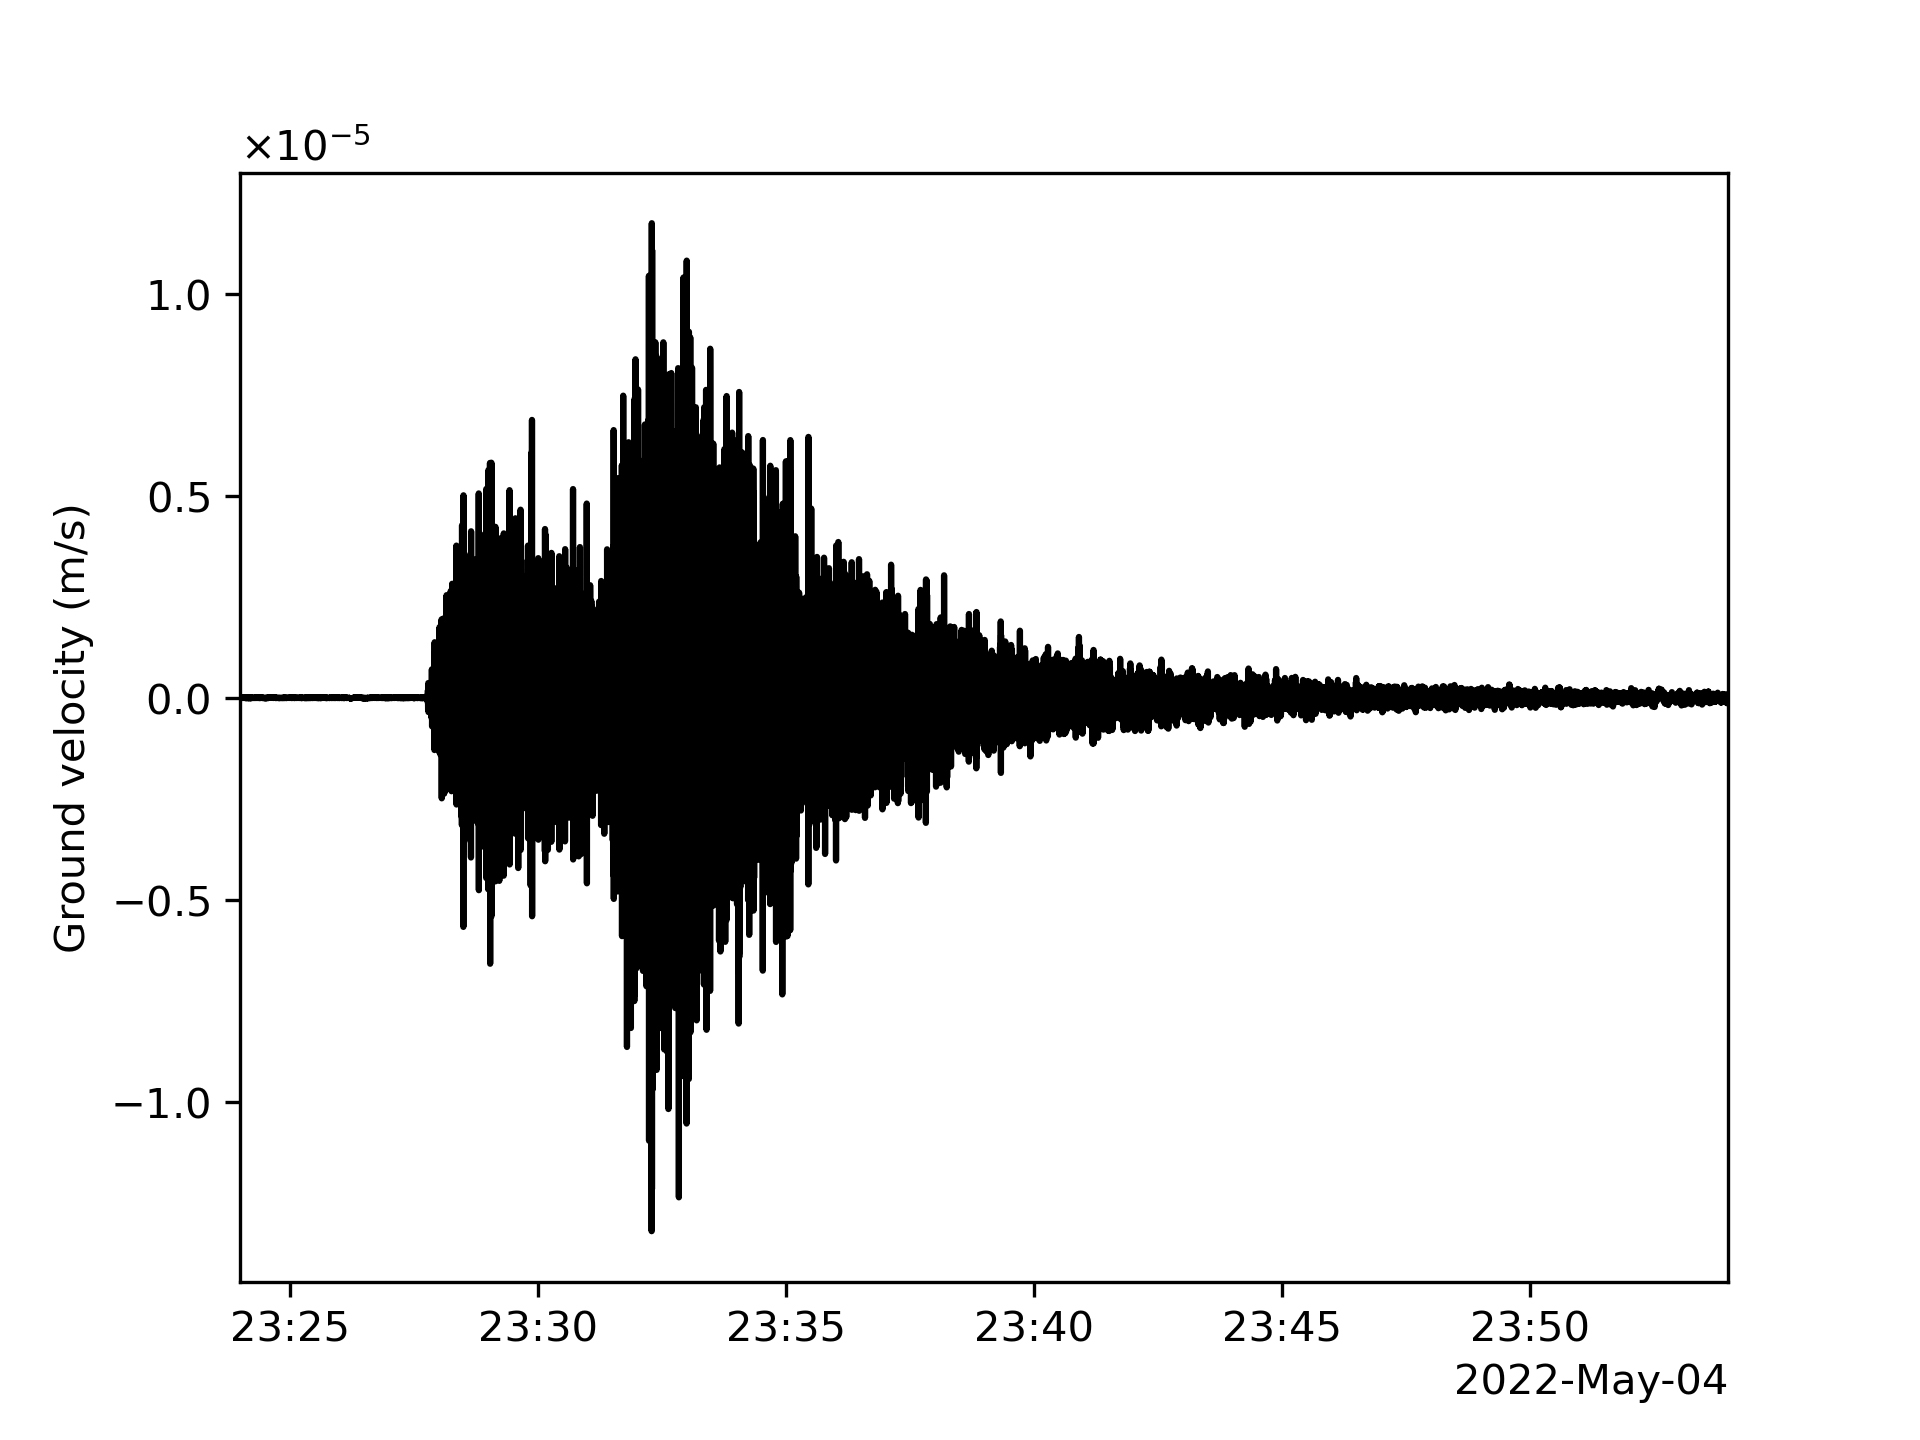

InSight’s Seismogram of Big Martian Quake

This seismogram shows the largest quake ever detected on another planet. Estimated at magnitude 5, this quake was discovered by NASA’s InSight lander on May 4, 2022, the 1,222nd Martian day, or sol, of the mission.

InSight was sent to Mars with a highly sensitive seismometer, provided by France’s Centre National d’Études Spatiales (CNES), to study the deep interior of the planet. As seismic waves pass through or reflect off material in Mars’ crust, mantle, and core, they change in ways that seismologists can study to determine the depth and composition of these layers. What scientists learn about the structure of Mars can help them better understand the formation of all rocky worlds, including Earth and its Moon.

NASA’s Jet Propulsion Laboratory in Southern California manages InSight for NASA’s Science Mission Directorate. InSight is part of NASA’s Discovery Program, managed by the agency’s Marshall Space Flight Center in Huntsville, Alabama. Lockheed Martin Space in Denver built the InSight spacecraft, including its cruise stage and lander, and supports spacecraft operations for the mission.

A number of European partners, including France’s Centre National d’Études Spatiales (CNES) and the German Aerospace Center (DLR), are supporting the InSight mission. CNES provided the Seismic Experiment for Interior Structure (SEIS) instrument to NASA, with the principal investigator at IPGP (Institut de Physique du Globe de Paris). Significant contributions for SEIS came from IPGP; the Max Planck Institute for Solar System Research (MPS) in Germany; the Swiss Federal Institute of Technology (ETH Zurich) in Switzerland; Imperial College London and Oxford University in the United Kingdom; and JPL. DLR provided the Heat Flow and Physical Properties Package (HP3) instrument, with significant contributions from the Space Research Center (CBK) of the Polish Academy of Sciences and Astronika in Poland. Spain’s Centro de Astrobiología (CAB) supplied the temperature and wind sensors.

Credit: NASA/JPL-Caltech